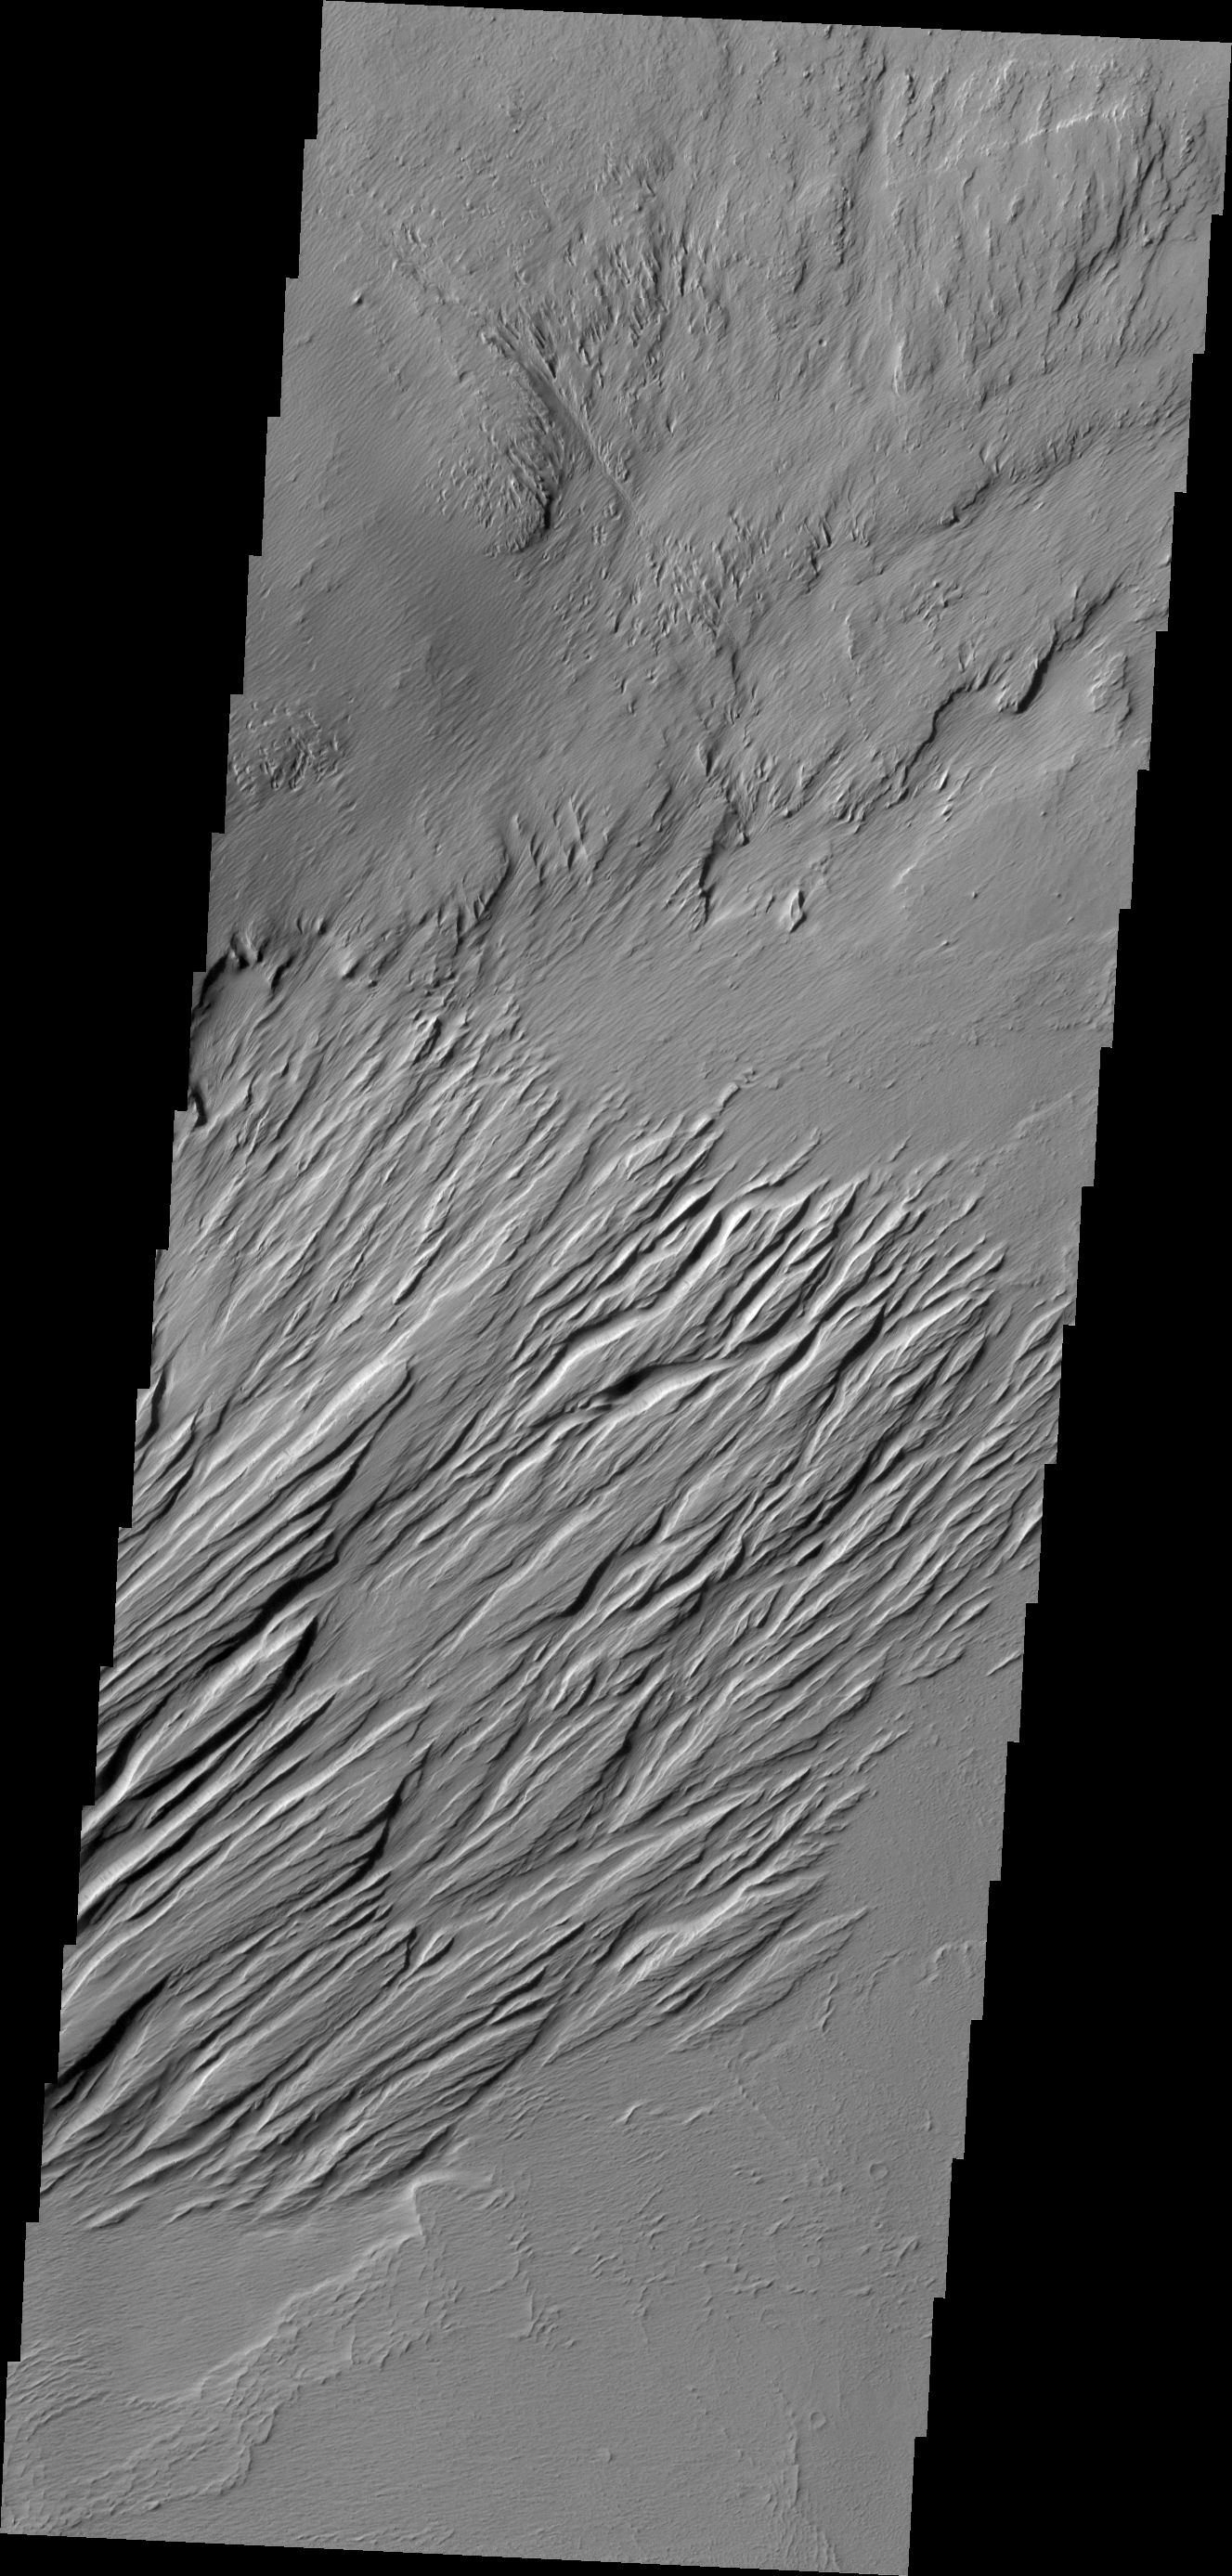

Wind Effects

Located near Amazonis Mensa, this region of Mars has undergone erosion by wind. Long linear hills being created by the wind are called yardangs.

Credit: NASA/JPL/ASU